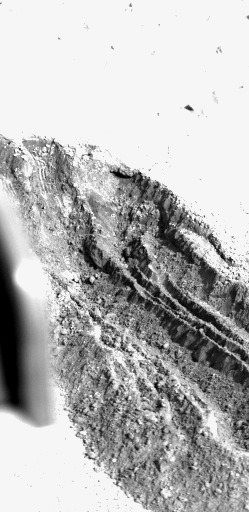

VL1 Digs A Deep Hole On Mars

VIKING LANDER DIGS A DEEP HOLE ON MARS — This six-inch-deep, 12- inch-wide, 29-inch-long hole was dug Feb. 12 and 14 by Viking Lander 1 as the first sequence in an attempt to reach a foot beneath the surface of the red planet. The activity is in the same area where Lander 1 acquired its first soil samples last July. The trench was dug by repeatedly backhoeing in a left-right-center pattern. The backhoe teeth produced the small parallel ridges at the far end of the trench (upper left). The larger ridges running the length of the trench are material left behind during the backhoe operation. What appears to be small rocks along the ridges and in the soil at the near end of the trench are really small dirt clods. The clods and the steepness of the trench walls indicate the material is cohesive and behaves something like ordinary flour. After a later sequence, to be performed March 1 and 2, a soil sample will be taken from the bottom of the trench for inorganic soil analysis and later for biology analysis. Information about the soil taken from the bottom of the trench may help explain the weathering process on Mars and may help resolve the dilemma created by Viking findings that first suggest but then cast doubt on the possibility of life in the Martian soil. The trench shown here is a result of one of the most complex command sequences yet performed by the lander. Viking l has been operating at Chryse Planitia on Mars since it landed July 20, 1976.

Credit: NASA/JPL